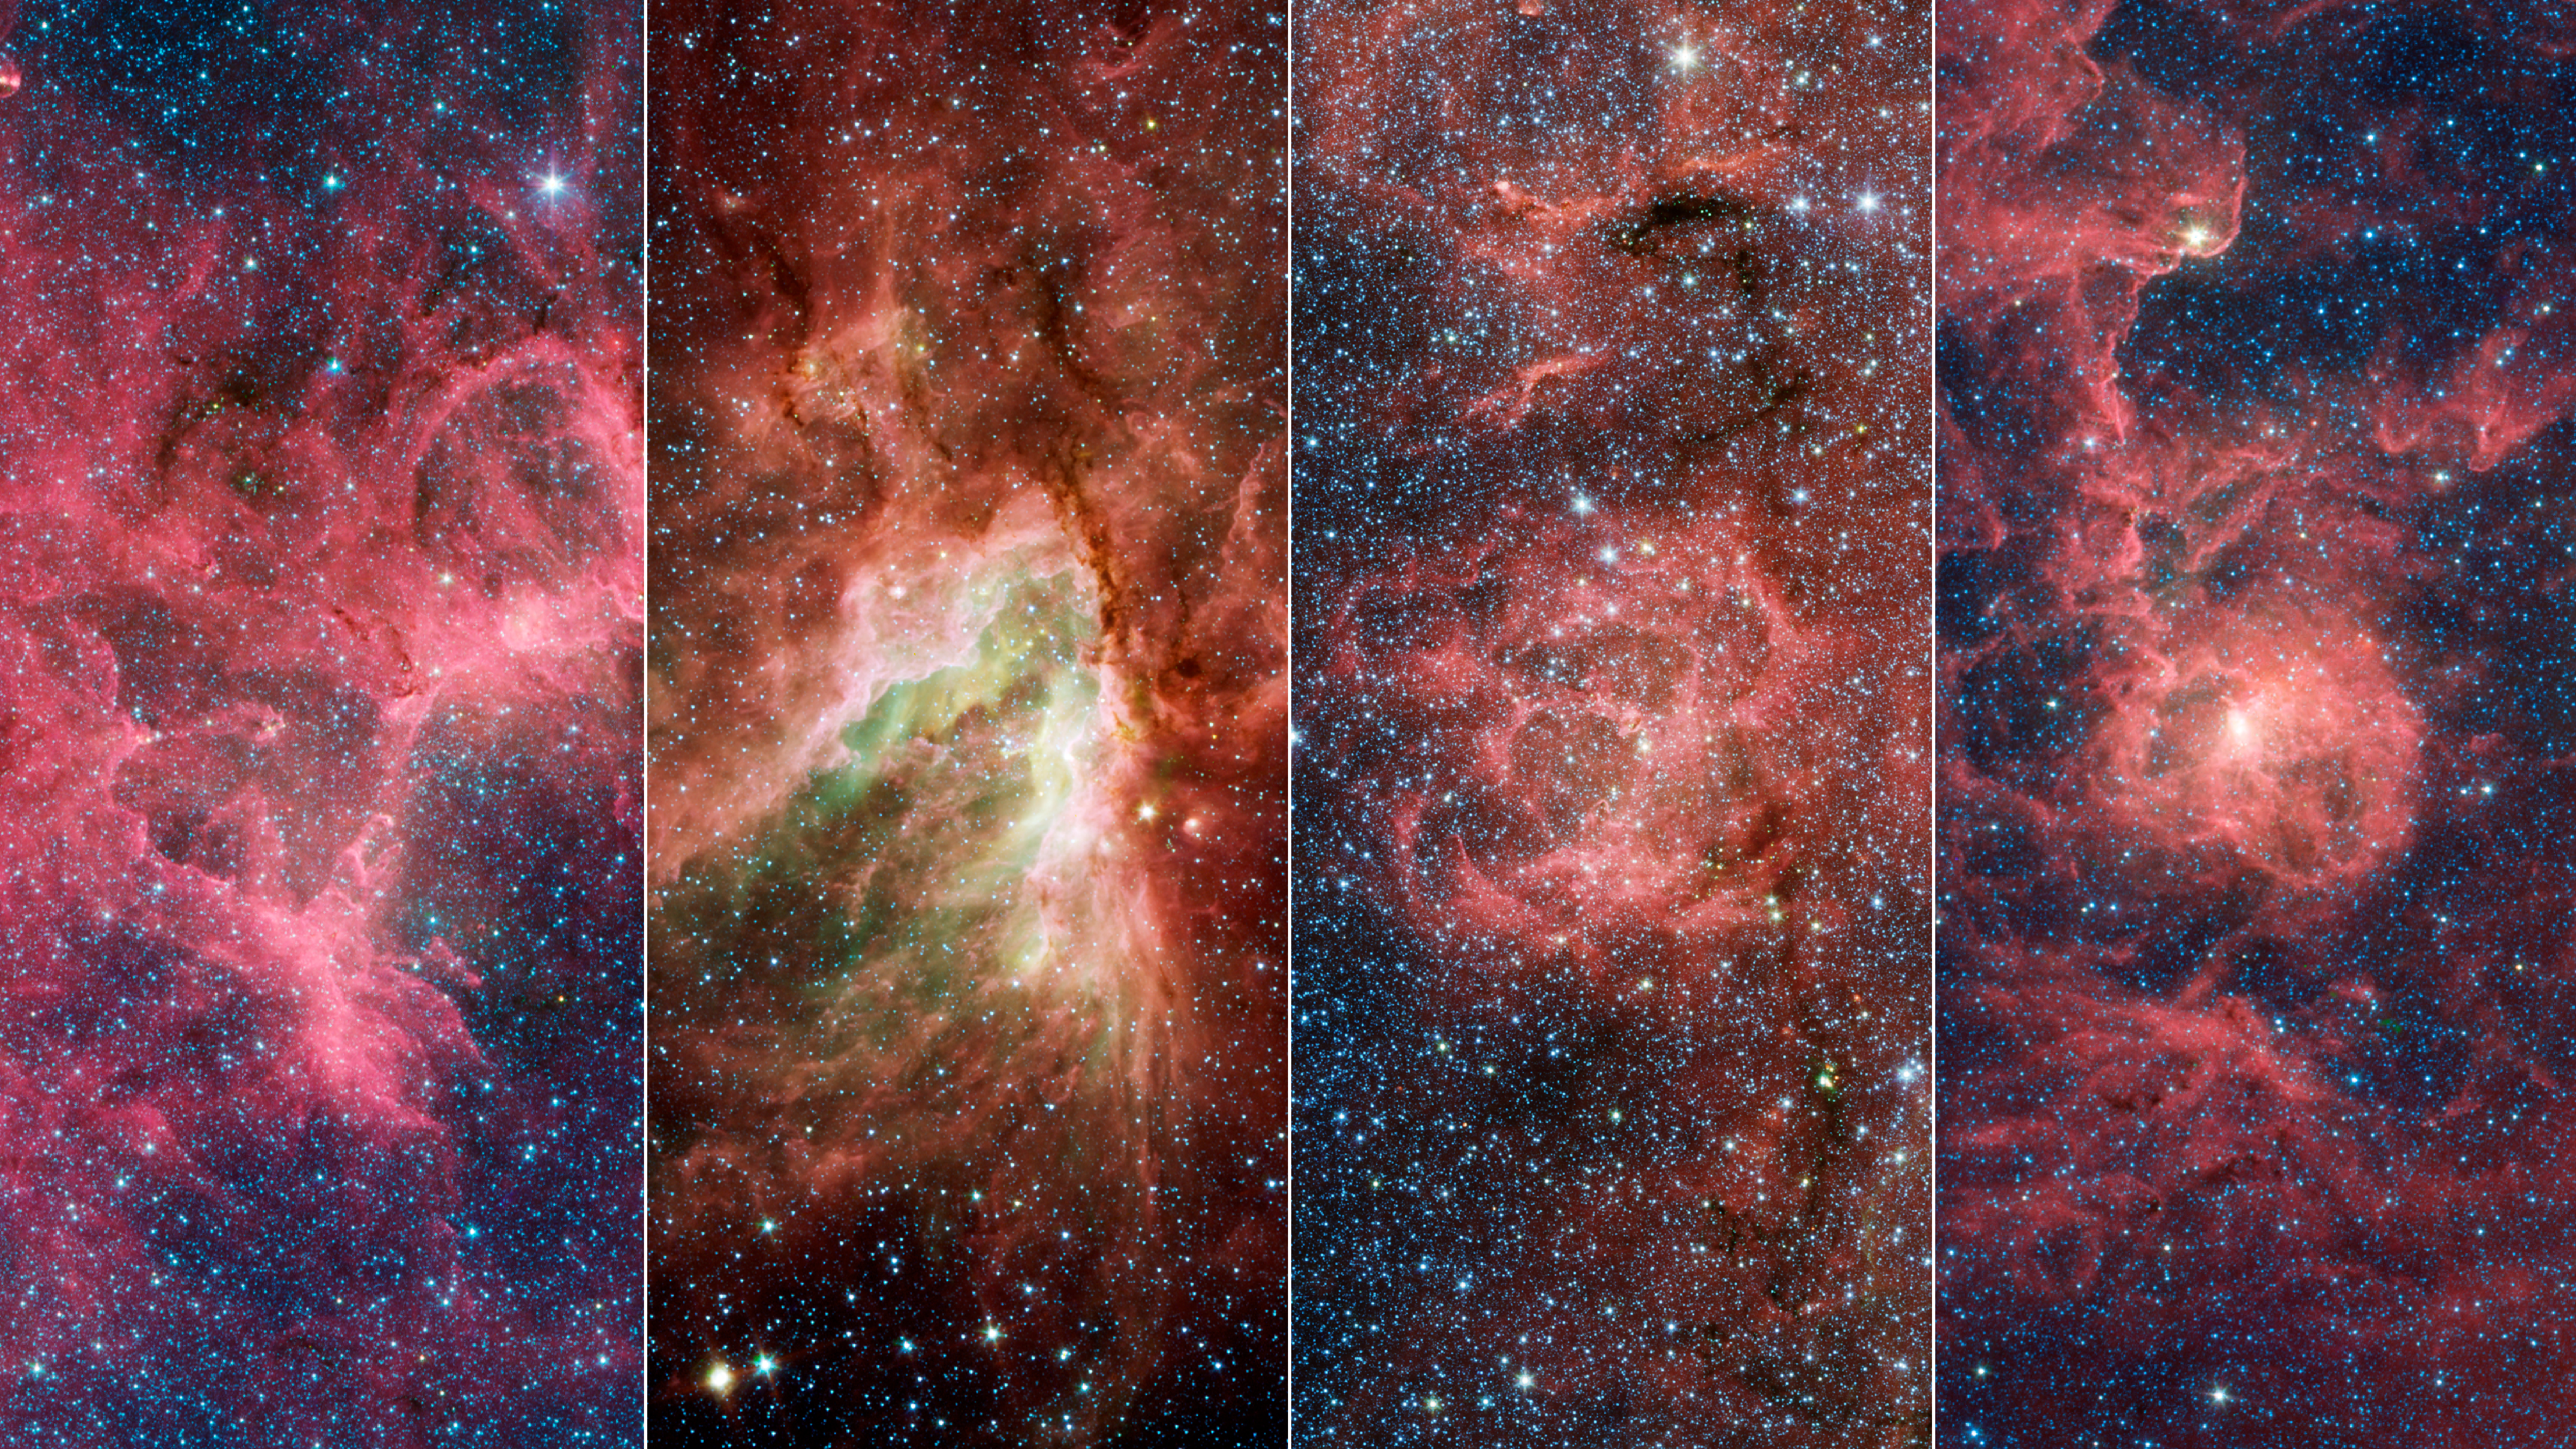

Four Famous Nebulae

These four nebulae (star-forming clouds of gas and dust) are known for their breathtaking beauty: the Eagle Nebula (which contains the Pillars of Creation), the Omega Nebula, the Trifid Nebula, and the Lagoon Nebula. In the 1950s, a team of astronomers made rough distance measurements to some of the stars in these nebulae and were able to infer the existence of the Sagittarius Arm. Their work provided some of the first evidence of our galaxy’s spiral structure. In a new study, astronomers have shown that these nebulae are part of a substructure within the arm that is angled differently from the rest of the arm.

A key property of spiral arms is how tightly they wind around a galaxy. This characteristic is measured by the arm’s pitch angle. A circle has a pitch angle of 0 degrees, and as the spiral becomes more open, the pitch angle increases. Most models of the Milky Way suggest that the Sagittarius Arm forms a spiral that has a pitch angle of about 12 degrees, but the protruding structure has a pitch angle of nearly 60 degrees.

Similar structures – sometimes called spurs or feathers – are commonly found jutting out of the arms of other spiral galaxies. For decades scientists have wondered whether our Milky Way’s spiral arms are also dotted with these structures or if they are relatively smooth.

Credit: NASA/JPL-Caltech